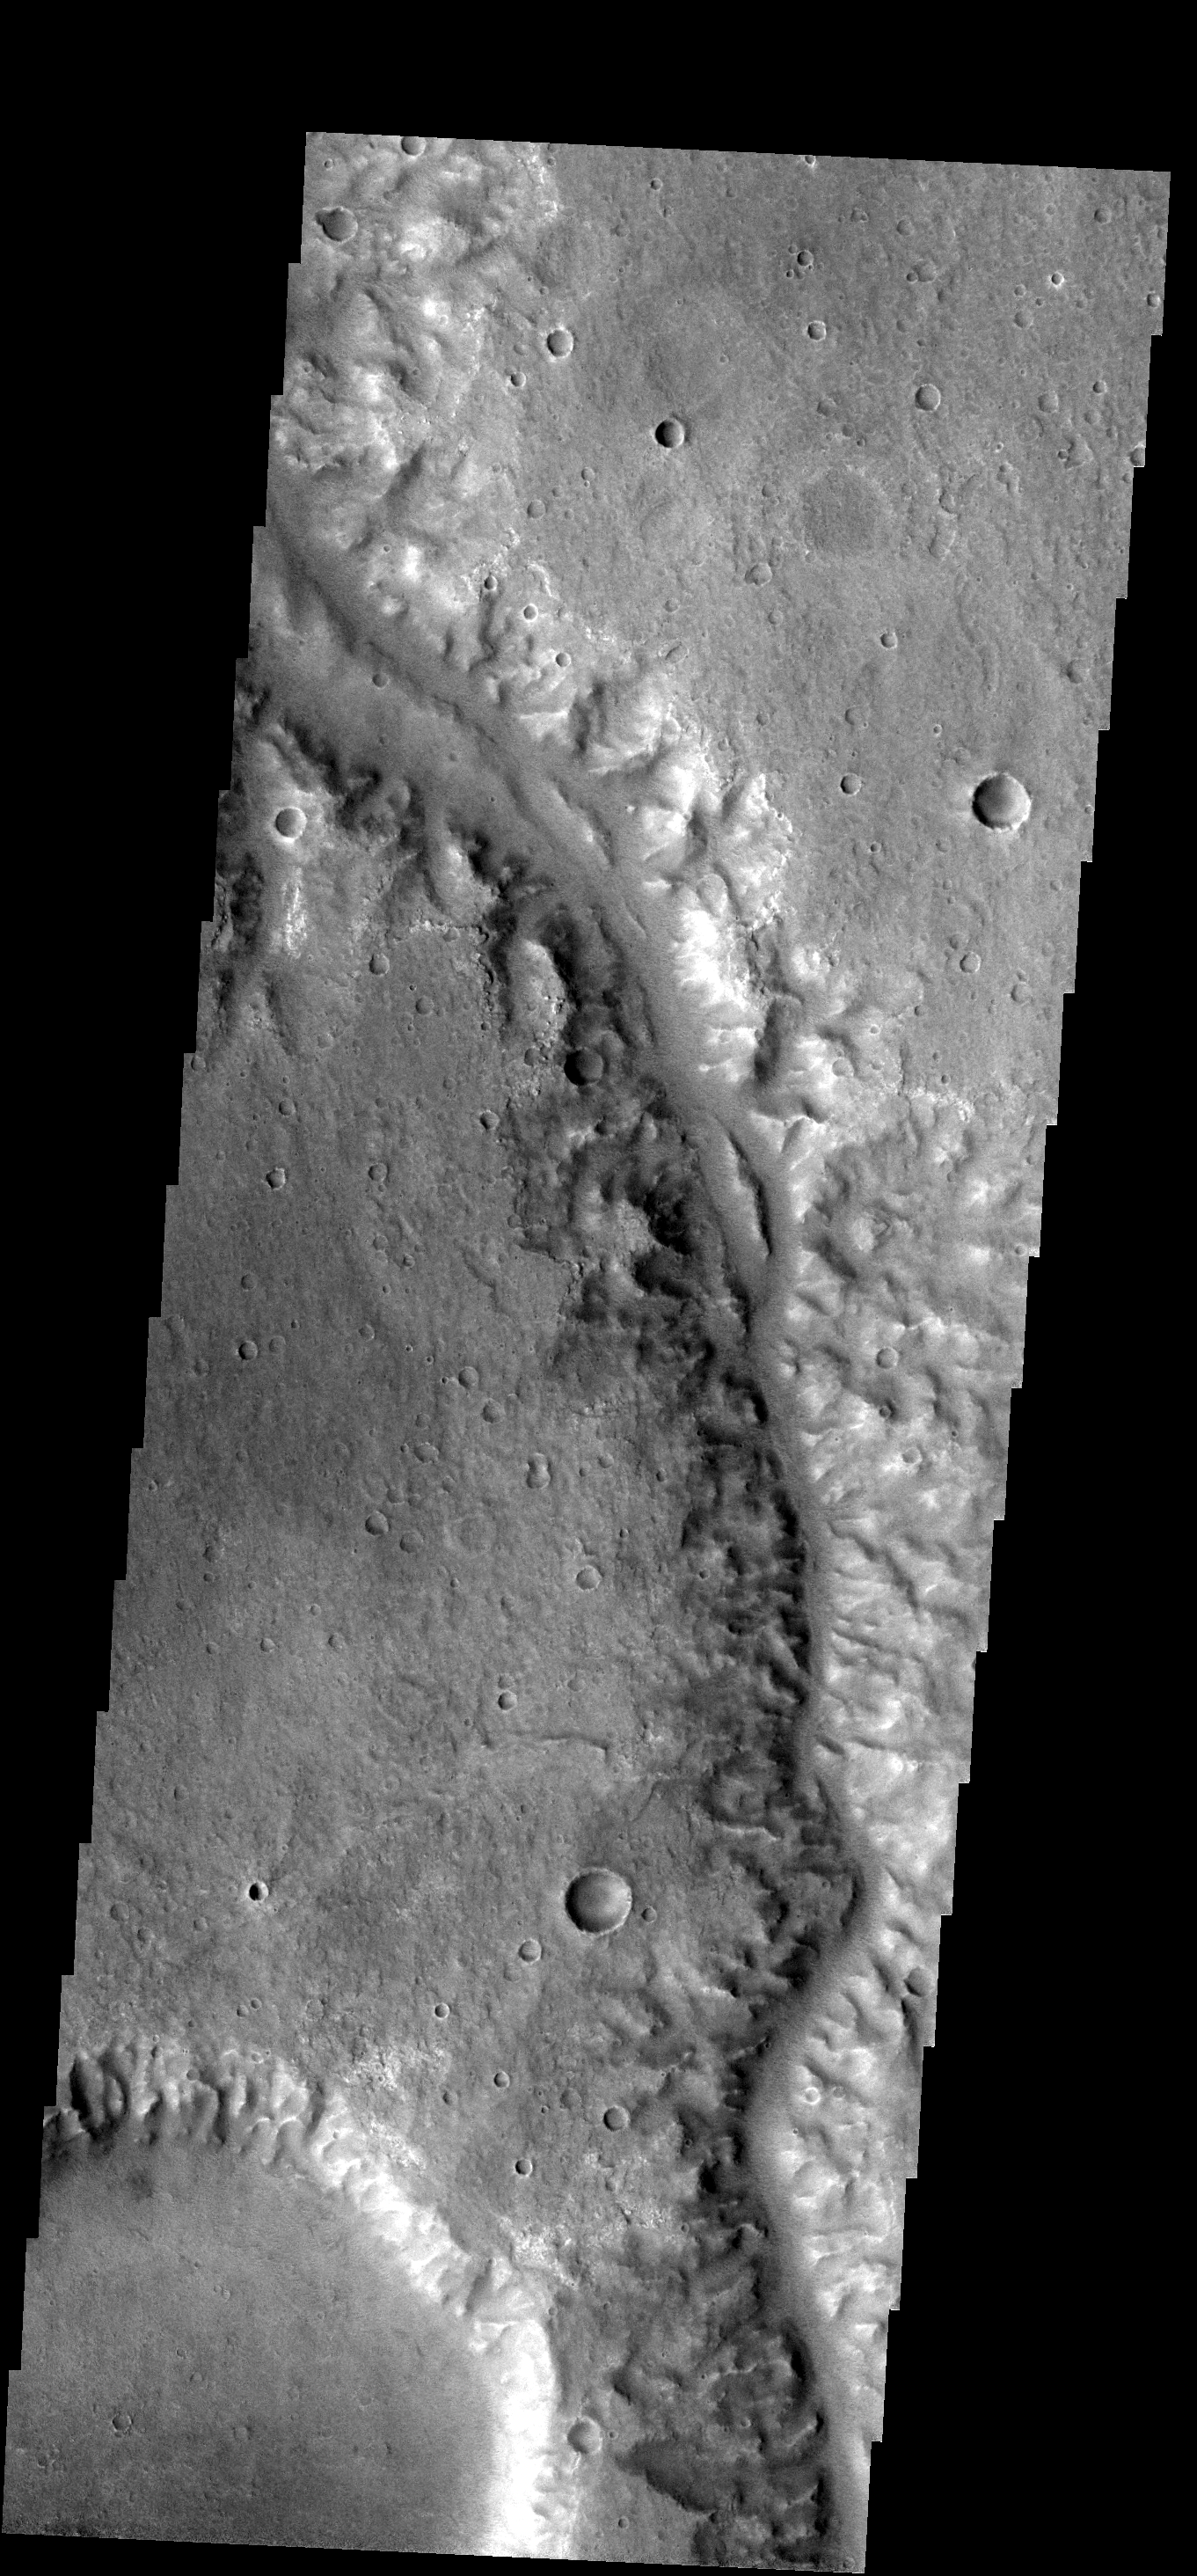

Channel

This channel is located south of Iani Chaos.

Image information: VIS instrument. Latitude -10.9N, Longitude 345.5E. 17 meter/pixel resolution.

Note: this THEMIS visual image has not been radiometrically nor geometrically calibrated for this preliminary release. An empirical correction has been performed to remove instrumental effects. A linear shift has been applied in the cross-track and down-track direction to approximate spacecraft and planetary motion. Fully calibrated and geometrically projected images will be released through the Planetary Data System in accordance with Project policies at a later time.

NASA’s Jet Propulsion Laboratory manages the 2001 Mars Odyssey mission for NASA’s Office of Space Science, Washington, D.C. The Thermal Emission Imaging System (THEMIS) was developed by Arizona State University, Tempe, in collaboration with Raytheon Santa Barbara Remote Sensing. The THEMIS investigation is led by Dr. Philip Christensen at Arizona State University. Lockheed Martin Astronautics, Denver, is the prime contractor for the Odyssey project, and developed and built the orbiter. Mission operations are conducted jointly from Lockheed Martin and from JPL, a division of the California Institute of Technology in Pasadena.

Credit: NASA/JPL/ASU